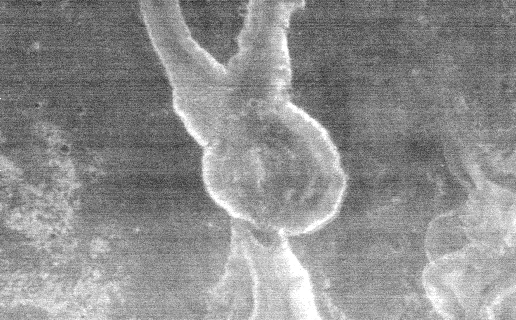

THEMIS Images As Art #26

Welcome to the second annual THEMIS ART MONTH. From Jan. 31 through March 4 we will be showcasing images for their aesthetic value, rather than their science content. Portions of these images resemble things in our everyday lives, from animals to letters of the alphabet. We hope you enjoy our fanciful look at Mars!

This nighttime IR image bears a striking resemblance to a bunny; perhaps it’s Br’er Rabbit?

Note: this THEMIS visual image has not been radiometrically nor geometrically calibrated for this preliminary release. An empirical correction has been performed to remove instrumental effects. A linear shift has been applied in the cross-track and down-track direction to approximate spacecraft and planetary motion. Fully calibrated and geometrically projected images will be released through the Planetary Data System in accordance with Project policies at a later time.

NASA’s Jet Propulsion Laboratory manages the 2001 Mars Odyssey mission for NASA’s Office of Space Science, Washington, D.C. The Thermal Emission Imaging System (THEMIS) was developed by Arizona State University, Tempe, in collaboration with Raytheon Santa Barbara Remote Sensing. The THEMIS investigation is led by Dr. Philip Christensen at Arizona State University. Lockheed Martin Astronautics, Denver, is the prime contractor for the Odyssey project, and developed and built the orbiter. Mission operations are conducted jointly from Lockheed Martin and from JPL, a division of the California Institute of Technology in Pasadena.

Credit: NASA/JPL/Arizona State University